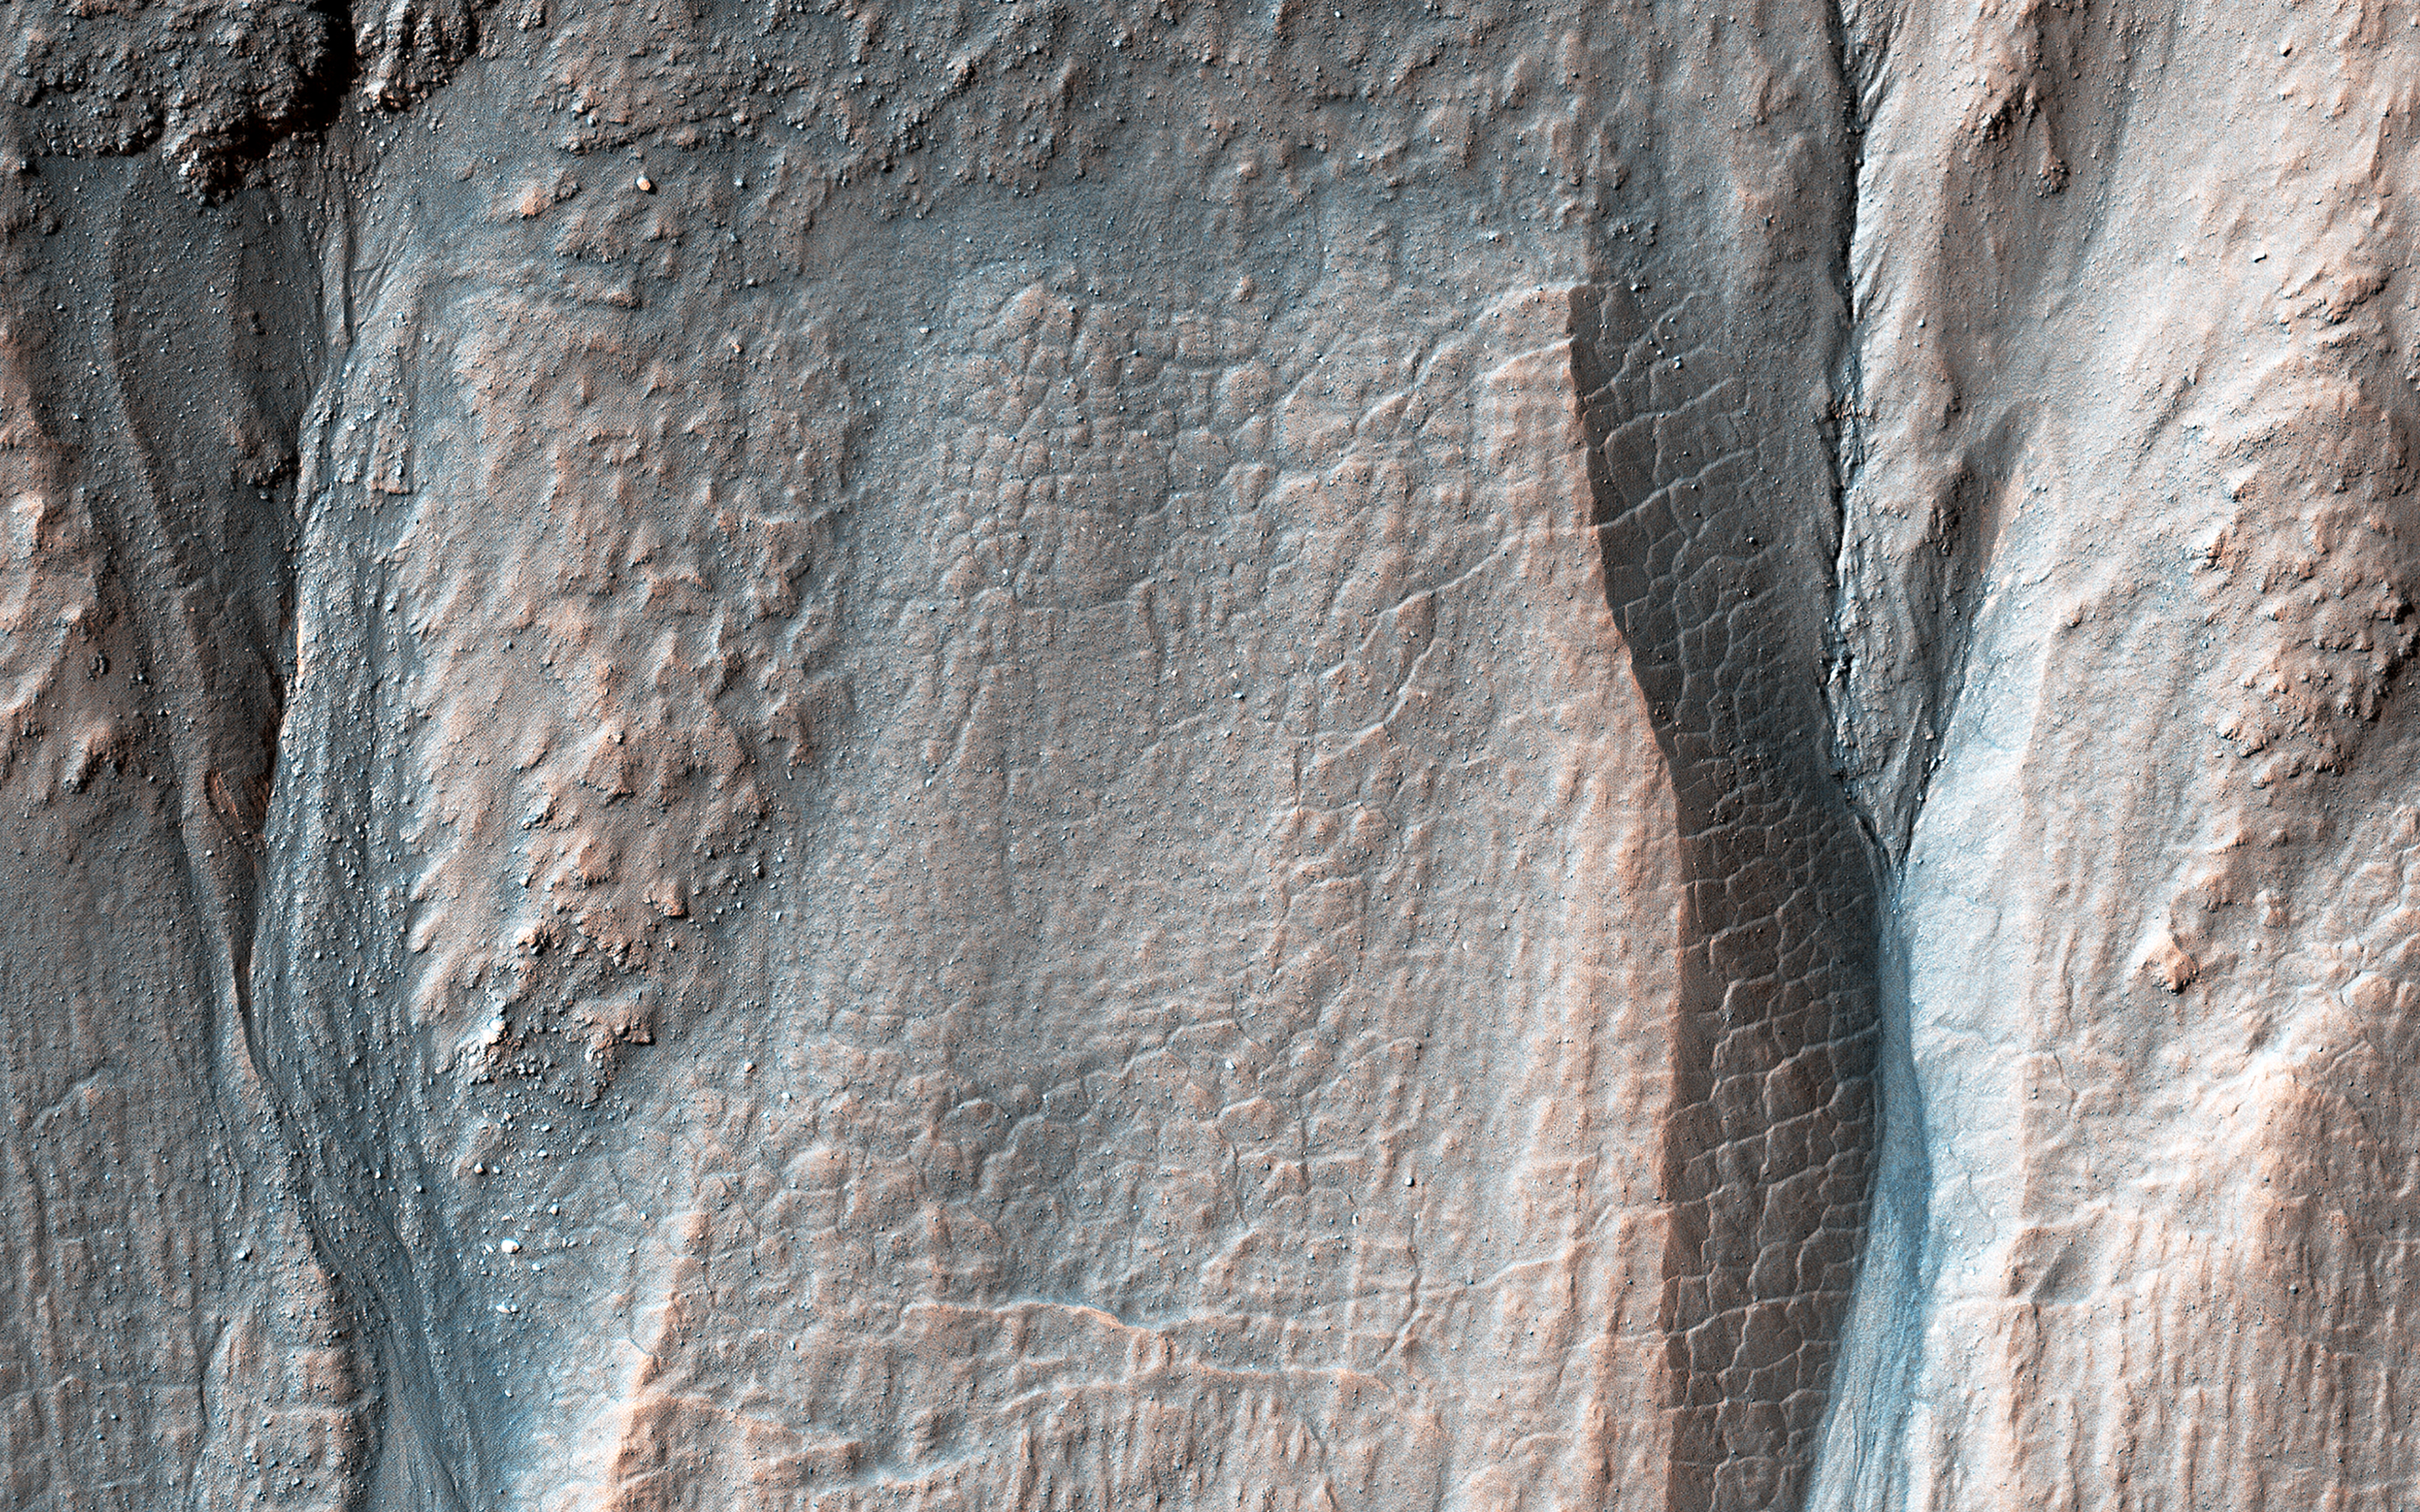

Crater Gullies at Multiple Elevations

Gullies along the poleward-facing slope of this 10-kilometer diameter crater in the southern highlands of Mars originate at various elevations along the rim. The eastern gullies (right) originate at or near the crater rim while the more western gullies erode into or undercut rubbly layers along the mid-elevation slopes.

Most of the mid-slope region below these layers is composed of terrain that forms a polygonal fracture pattern. The lower part is cut by a series of fractures trending perpendicular across the slope. These features suggest that the mid-slope region once contained significant subsurface ice reserves that may have been removed during gully formation.

Mars’ past climate may have permitted certain processes where water initially froze and melted seasonally, allowing for the formation of polygonal terrain and gully systems. More recent gully activity has resulted from dry flows, perhaps from the loss of sediment support by subsurface ice sublimation or simply due to gravity.

The map is projected here at a scale of 25 centimeters (9.8 inches) per pixel. (The original image scale is 25.3 centimeters [10.0 inches] per pixel [with 1 x 1 binning]; objects on the order of 76 centimeters [29.9 inches] across are resolved.) North is up.

This is a stereo pair with ESP_067708_1435.

The University of Arizona, in Tucson, operates HiRISE, which was built by Ball Aerospace & Technologies Corp., in Boulder, Colorado. NASA’s Jet Propulsion Laboratory, a division of Caltech in Pasadena, California, manages the Mars Reconnaissance Orbiter Project for NASA’s Science Mission Directorate, Washington.

Credit: NASA/JPL-Caltech/University of Arizona